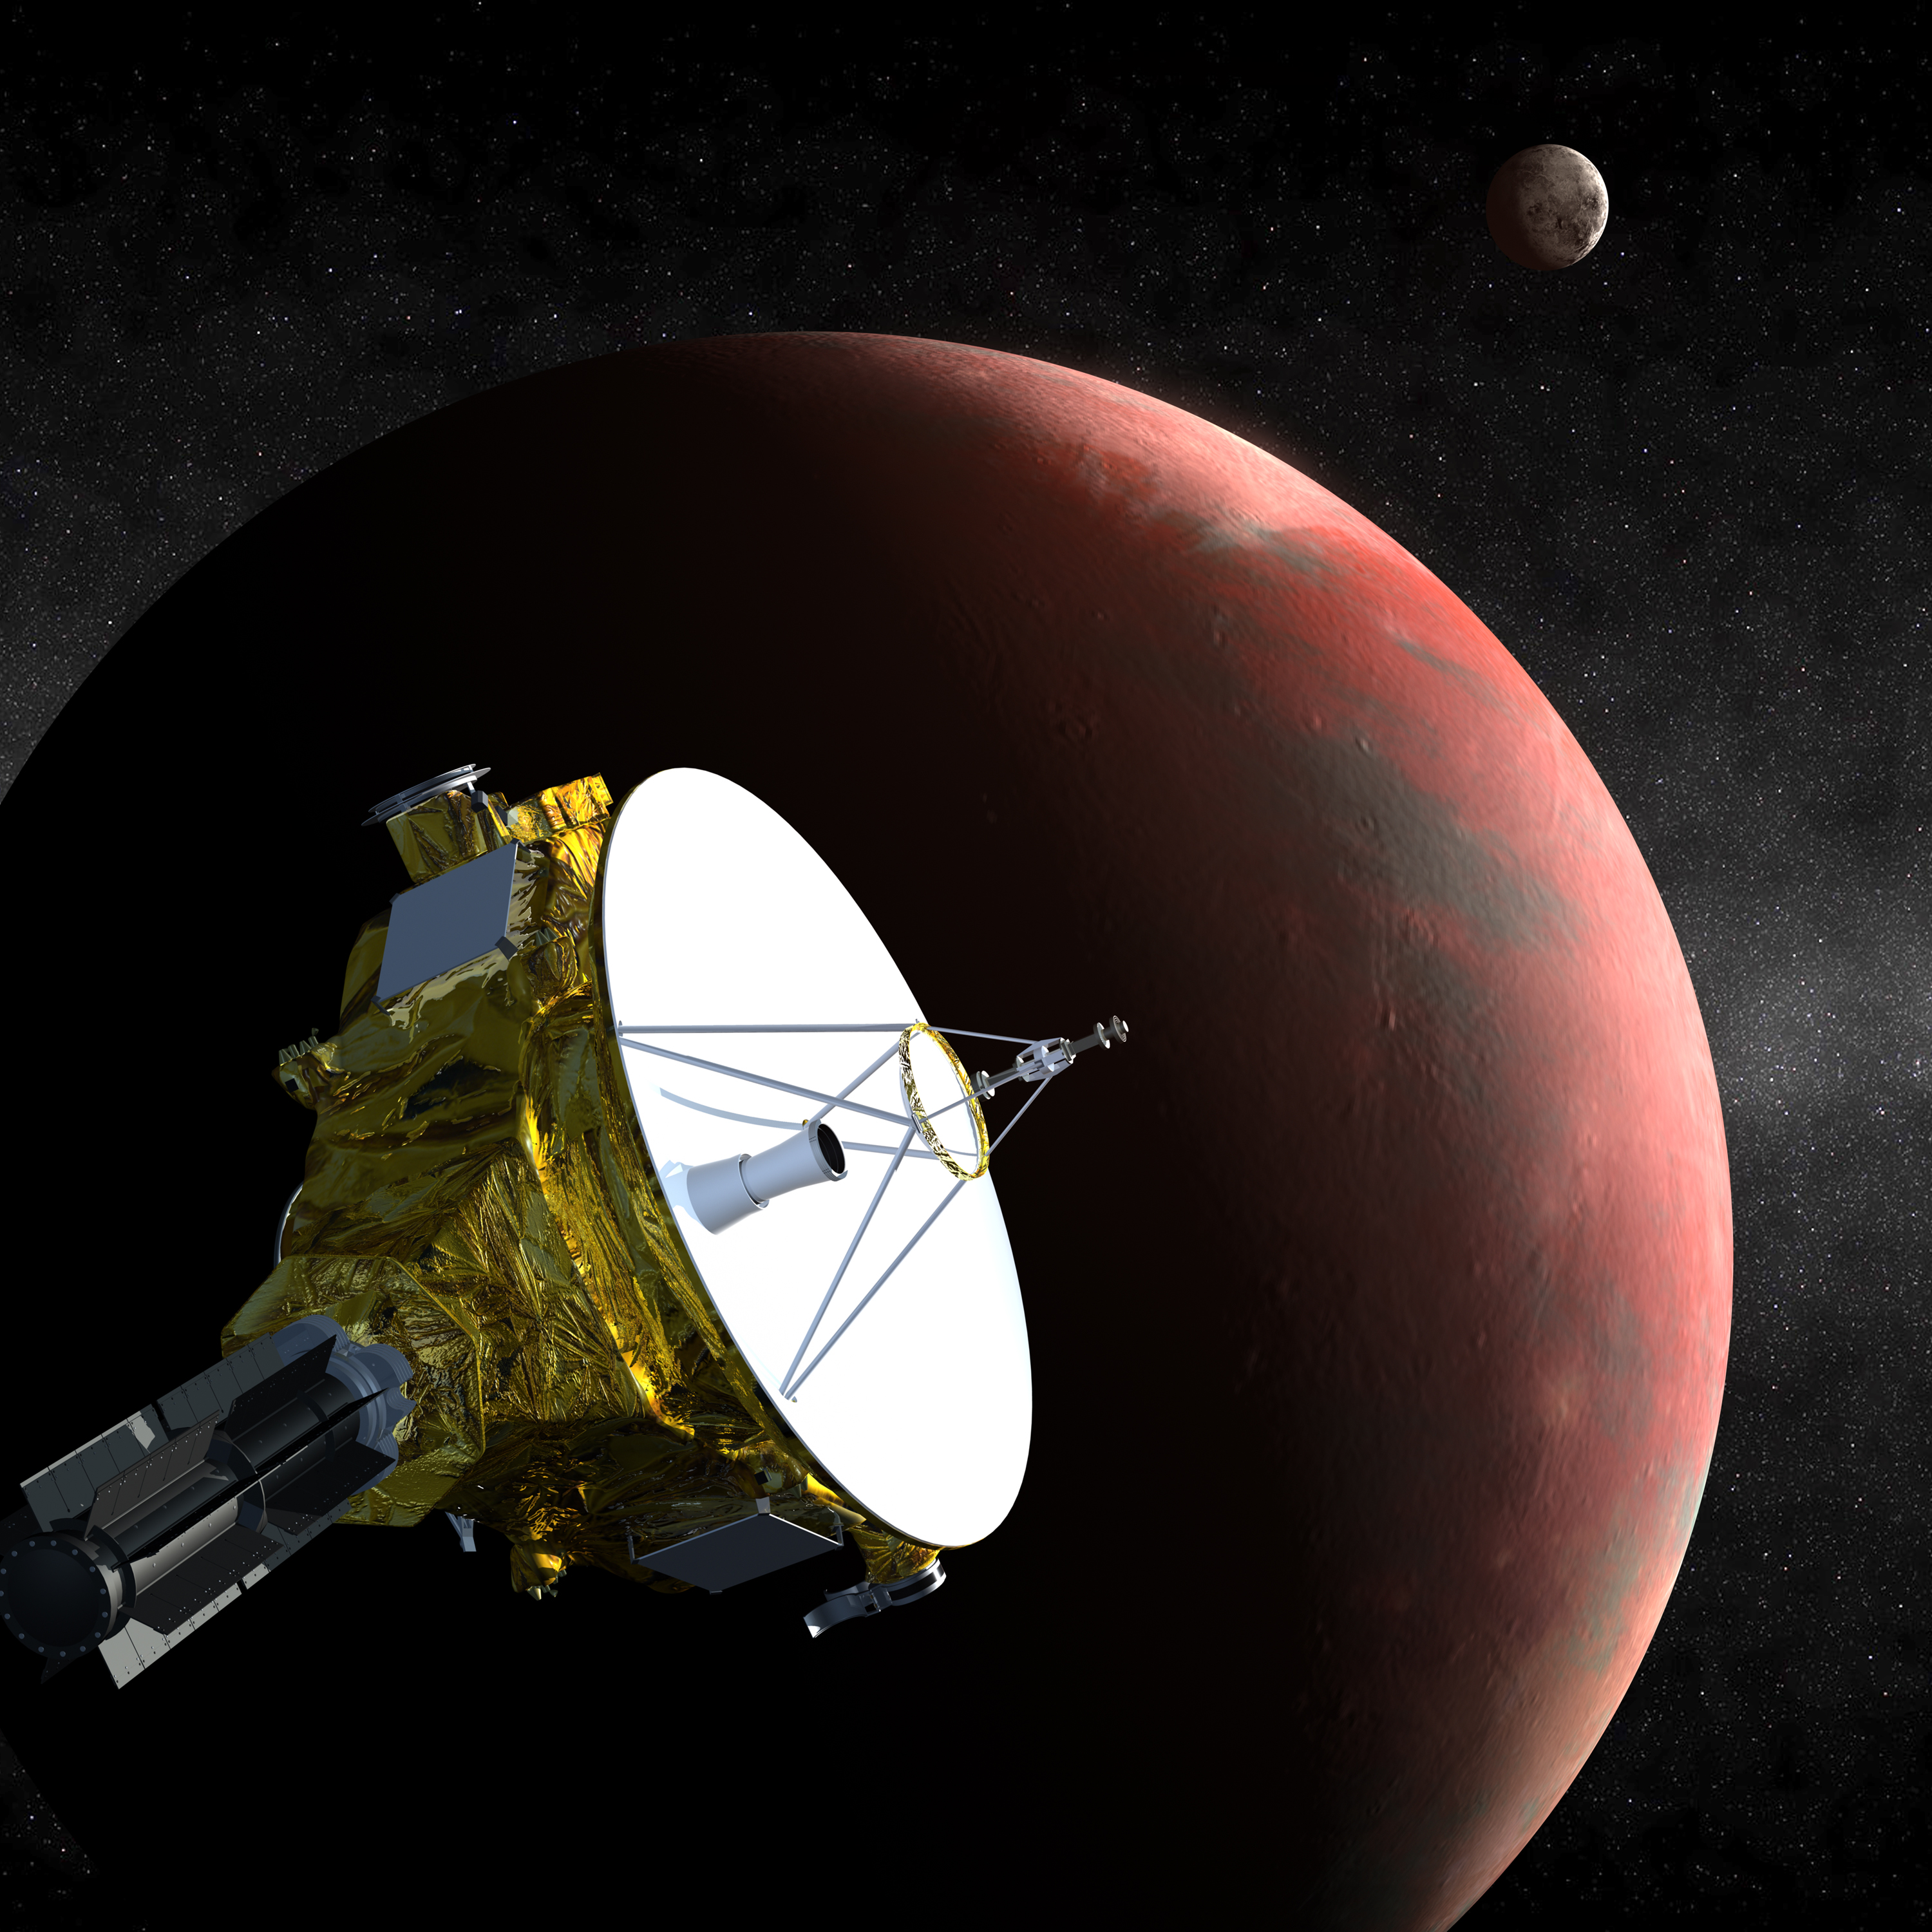

New Horizons at Pluto (Artist’s Concept)

Artist’s concept of the New Horizons spacecraft as it approaches Pluto and its largest moon, Charon, in July 2015. The craft’s miniature cameras, radio science experiment, ultraviolet and infrared spectrometers and space plasma experiments will characterize the global geology and geomorphology of Pluto and Charon, map their surface compositions and temperatures, and examine Pluto’s atmosphere in detail. The spacecraft’s most prominent design feature is a nearly 7-foot (2.1-meter) dish antenna, through which it will communicate with Earth from as far as 4.7 billion miles (7.5 billion kilometers) away.

Credit: NASA/Johns Hopkins University Applied Physics Laboratory/Southwest Research Institute